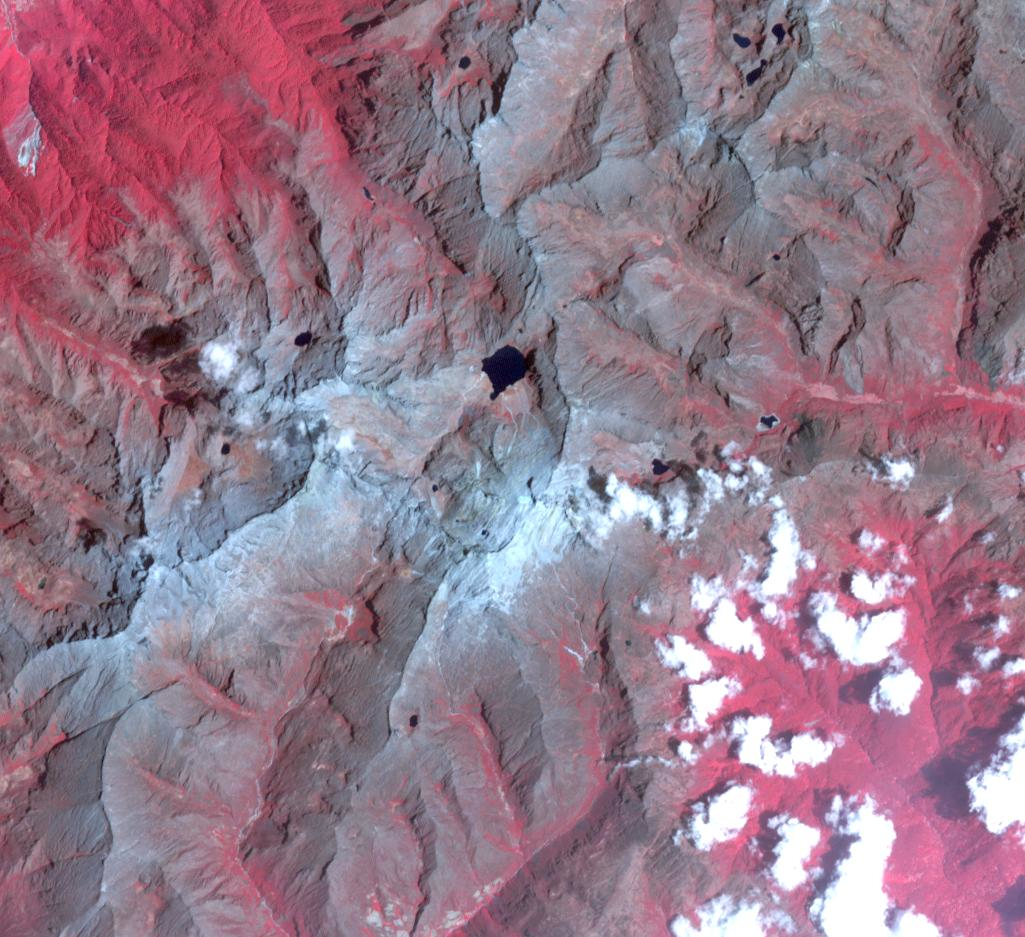

Humboldt Glacier, Venezuela

Humboldt Glacier, 2002

Venezuela may be the first nation in modern history to lose all its glaciers after climate scientists downgraded its last one to an ice field. The International Cryosphere Climate Initiative (ICCI said that the nation’s only remaining glacier – the Humboldt, or La Corona, in the Andes – had become too small to be classed as a glacier. Researchers found that the glacier had shrunk from 450 hectares to just two. The images were acquired July 21, 2002 and March 15, 2024. They cover an area of 14.2 by 15.3 km, and are located at 8.5 degrees north, 71 degrees west.

With its 14 spectral bands from the visible to the thermal infrared wavelength region and its high spatial resolution of about 50 to 300 feet (15 to 90 meters), ASTER images Earth to map and monitor the changing surface of our planet. ASTER is one of five Earth-observing instruments launched Dec. 18, 1999, on Terra. The instrument was built by Japan’s Ministry of Economy, Trade and Industry. A joint U.S./Japan science team is responsible for validation and calibration of the instrument and data products.

The broad spectral coverage and high spectral resolution of ASTER provides scientists in numerous disciplines with critical information for surface mapping and monitoring of dynamic conditions and temporal change. Example applications are monitoring glacial advances and retreats; monitoring potentially active volcanoes; identifying crop stress; determining cloud morphology and physical properties; wetlands evaluation; thermal pollution monitoring; coral reef degradation; surface temperature mapping of soils and geology; and measuring surface heat balance.

The U.S. science team is located at NASA’s Jet Propulsion Laboratory in Pasadena, Calif. The Terra mission is part of NASA’s Science Mission Directorate, Washington.

Credit: NASA/METI/AIST/Japan Space Systems, and U.S./Japan ASTER Science Team